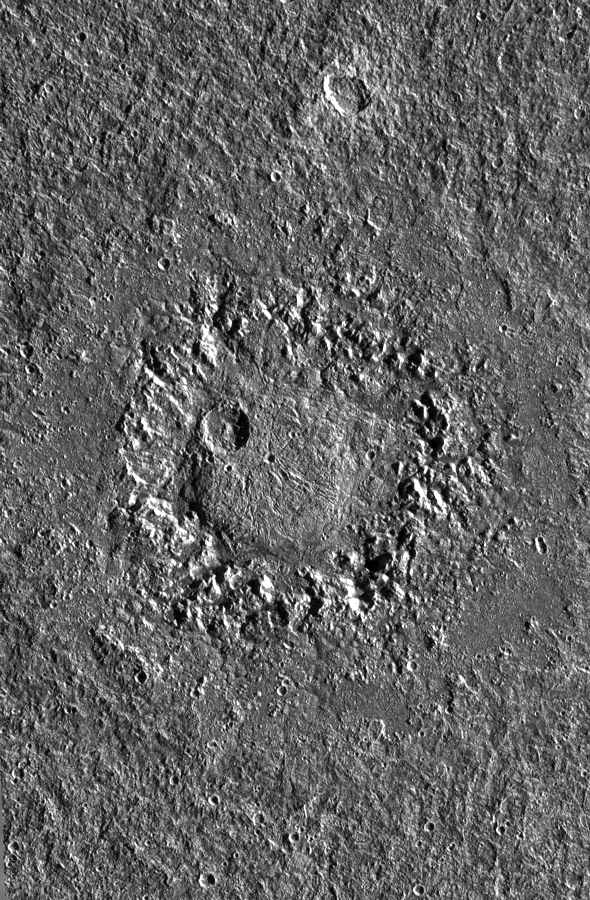

Dome Crater Neith on Jupiter’s Satellite Ganymede

This image shows crater Neith, an unusual impact structure about 160 km (100 miles) in diameter, situated on Jupiter’s largest satellite, Ganymede. Impact features like Neith have been called “penepalimpsests” by some investigators or “dome craters” by others and are considered to be transitional between craters and palimpsests. Palimpsests are bright, nearly circular patches that are believed to be remnant impact features. They occur also on Callisto, Ganymede’s neighbor farther distant from Jupiter.

Four images of Neith were obtained under low sun elevation in April 1997 during Galileo’s 7th orbit around Jupiter with the Solid State Imaging (SSI) system from a distance of about 15,500 km (9,600 miles) to produce this mosaic. The pixel resolution is about 150 m/pixel – the smallest features that are still discernible are about 300 m across. The sun illuminates the scene from the right. North is approximately pointing towards the top of the mosaic. Neith is situated at about 29 degrees northern latitude and 9 degrees western longitude on Ganymede.

The most striking feature in Neith is a large, circular dome about 45 km in diameter. The dome is surrounded by a wreath of rugged terrain. The wreath does not represent the original crater rim but the rim of a large central pit instead. The rim itself is barely visible and is located along the outer boundary of a relatively smooth, circular area, assumed to be the crater floor, which in turn surrounds the wreath of rugged terrain. In some parts along the rim, inward-facing scarps may be seen. The rim is not circular but appears to be petal-shaped. Outside the rim, a continuous ejecta blanket may be discerned.

The morphology of impact features such as Neith results either from the response of a relatively weak target material to a high-energy impact or from long-term viscous relaxation of the surface subsequent to impact.

Absolute ages derived from crater frequency measurements are model-dependent. In one crater chronology model, based on impacts dominated by asteroids, Neith may be old and very likely was formed during a period of more intense bombardment than today, about 3.9 billion years ago. In a different model, based on impacts preferentially by comets with a more or less constant impact rate, Neith may be only about 1 billion years old.

The Jet Propulsion Laboratory, Pasadena, CA manages the Galileo mission for NASA’s Office of Space Science, Washington, DC.

Credit: NASA/JPL/DLR